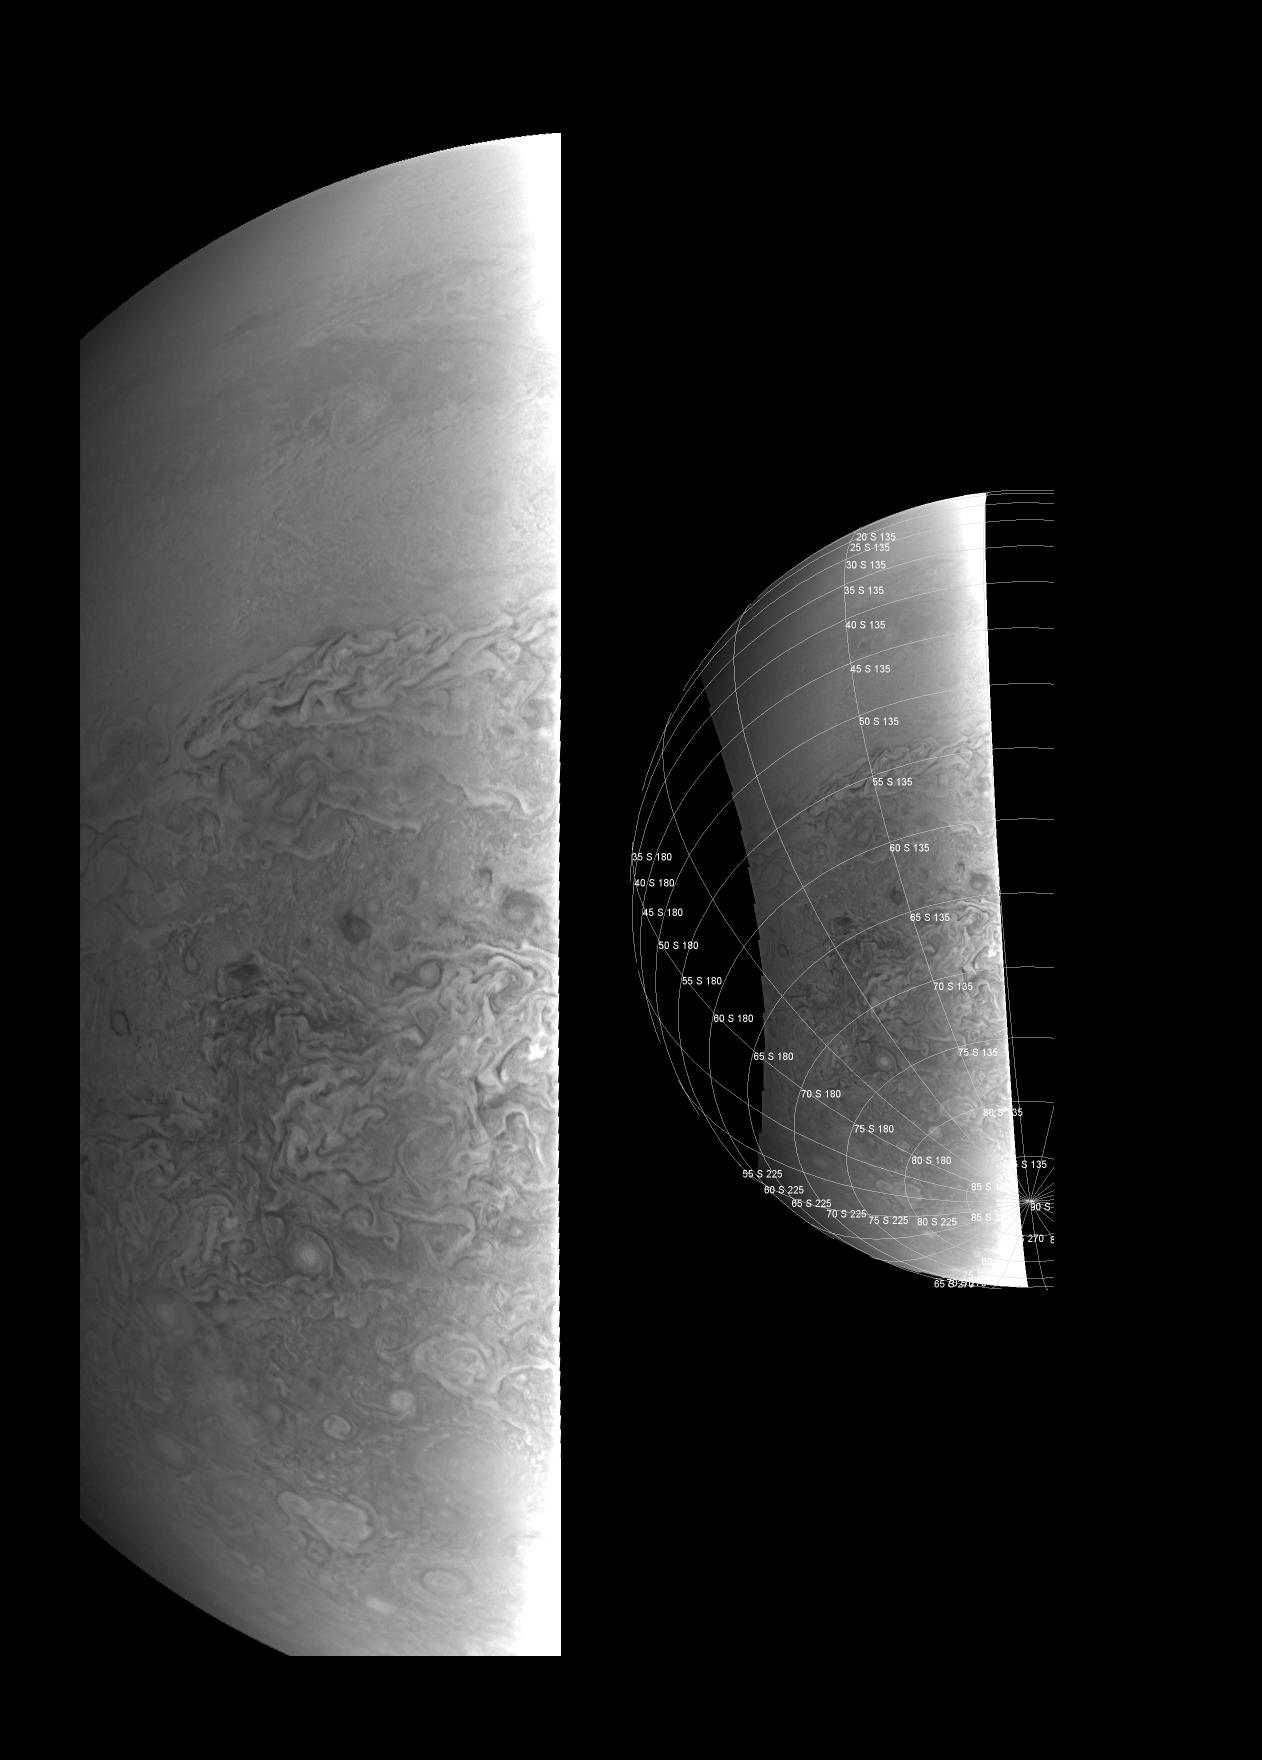

Southern Hemisphere Close-Up

This image provides a close-up view of Jupiter’s southern hemisphere, as seen by NASA’s Juno spacecraft on August 27, 2016. The JunoCam instrument captured this image with its red spectral filter when the spacecraft was about 23,600 miles (38,000 kilometers) above the cloud tops.

The image covers an area from close to the south pole to 20 degrees south of the equator, centered on a longitude at about 140 degrees west. The transition between the banded structures near the equator and the more chaotic polar region (south of about 65 degrees south latitude) can be clearly seen.

The smaller version at right of this image shows the same view with a latitude/longitude grid overlaid.

This image has been processed to remove shading effects near the terminator — the dividing line between day and night — caused by Juno’s orbit.

NASA’s Jet Propulsion Laboratory, Pasadena, California, manages the Juno mission for the principal investigator, Scott Bolton, of Southwest Research Institute in San Antonio. The Juno mission is part of the New Frontiers Program managed at NASA’s Marshall Space Flight Center in Huntsville, Alabama. Lockheed Martin Space Systems, Denver, built the spacecraft. JPL is a division of Caltech in Pasadena.

Credit: NASA/JPL-Caltech/SwRI/MSSS